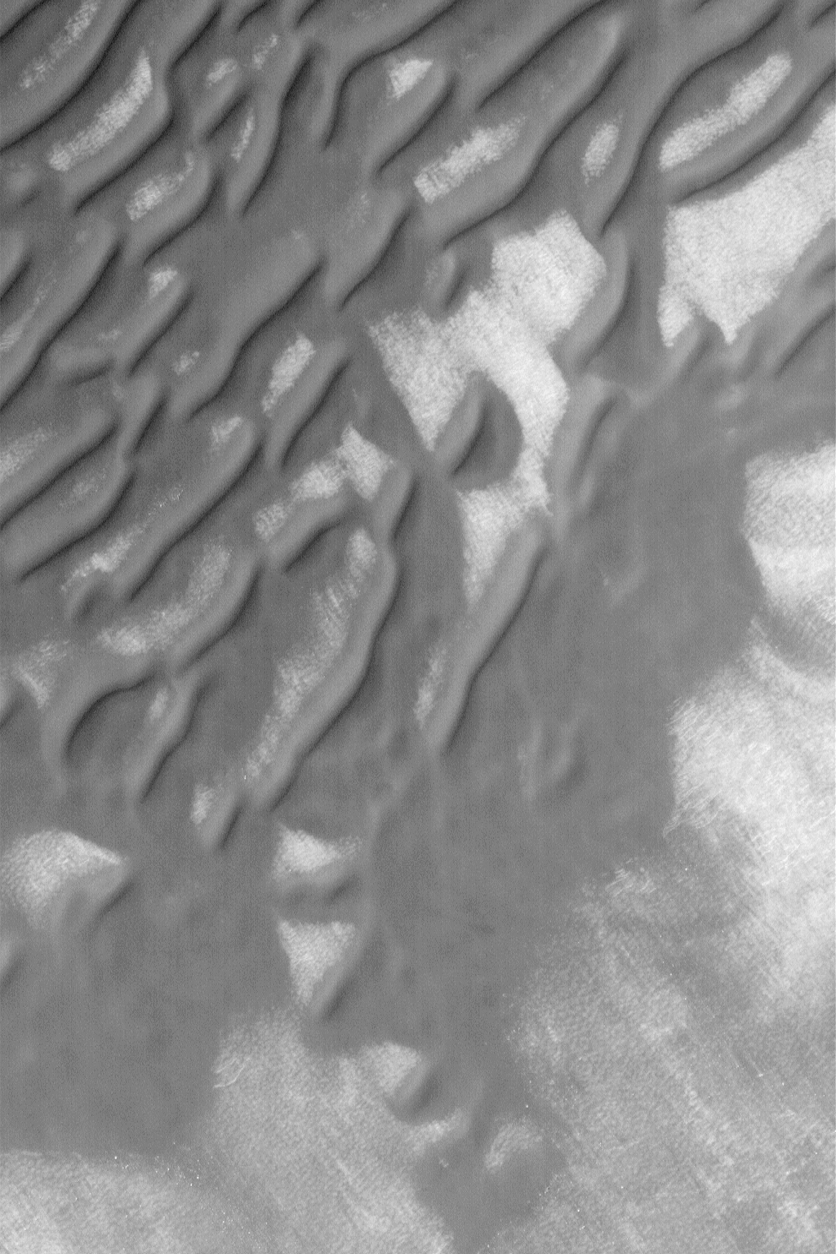

South Polar Sand Dunes

MGS MOC Release No. MOC2-560, 30 November 2003

This October 2003 Mars Global Surveyor (MGS) Mars Orbiter Camera (MOC) image shows sand dunes in the southern high latitudes of Mars. Unlike dunes at more northerly latitudes, south polar dunes tend to lack sharp, crisp features. Instead, they are often rounded, smoothed, and, in some cases (as toward the lower 1/3 of this image), flattened. These observations suggest that south polar dunes may be somewhat cemented and are presently (or fairly recently in the past) undergoing erosion. This dune field is located near 63.7°S, 201.2°W. The image covers an area 3 km (1.9 mi) wide, and is illuminated by sunlight from the upper left.

Credit: NASA/JPL/Malin Space Science Systems